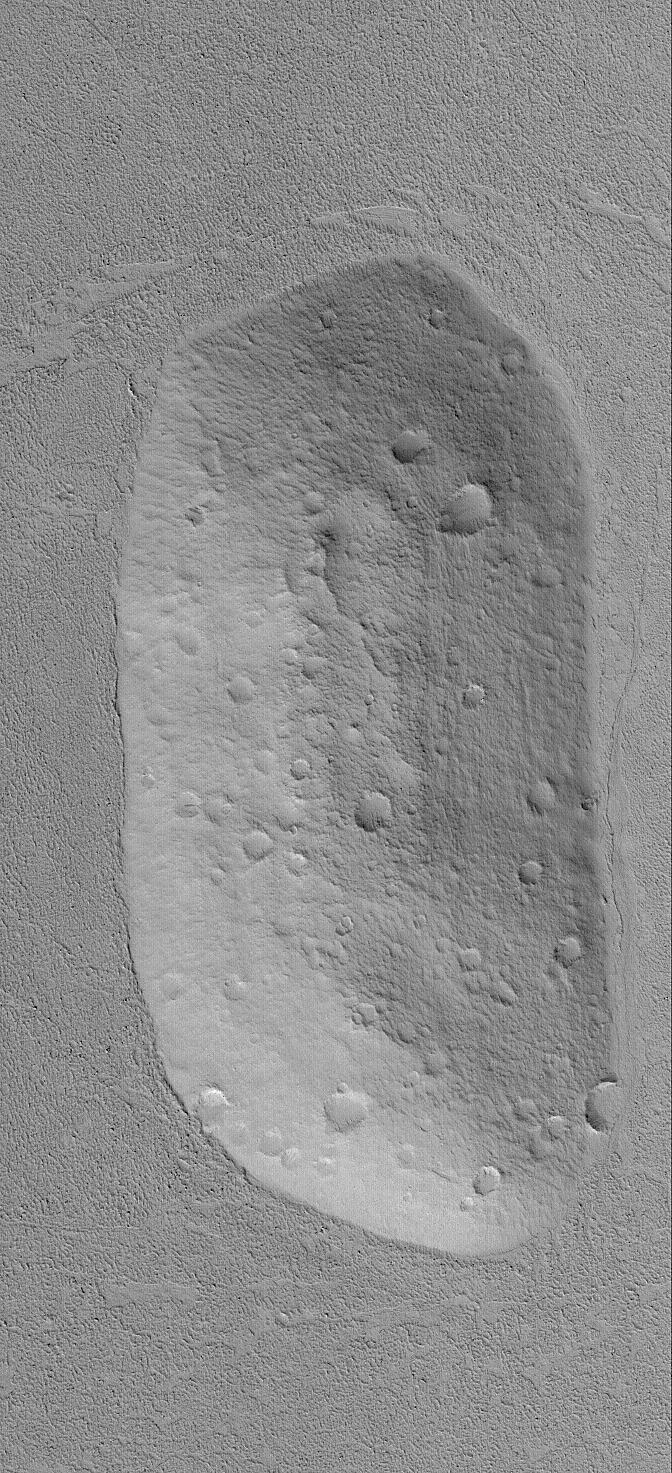

Cratered Hill in Amazonis

11 January 2004
Looking somewhat like a martian moon that has been plunked down into a rough-textured but otherwise flat plain, this Mars Global Surveyor (MGS) Mars Orbiter Camera (MOC) image shows an old, cratered hill was once part of the rim of a meteor impact crater. The crater has been both eroded away and partly filled and buried beneath the rugged plains. The hill is interpreted to be considerably older than the plains, because it has considerably more small meteor craters than the surrounding terrain. This hill is located near 23.0°N, 166.5°W. The image covers an area 3 km (1.9 mi) wide and is illuminated by sunlight from the lower left.

Credit: NASA/JPL/Malin Space Science Systems